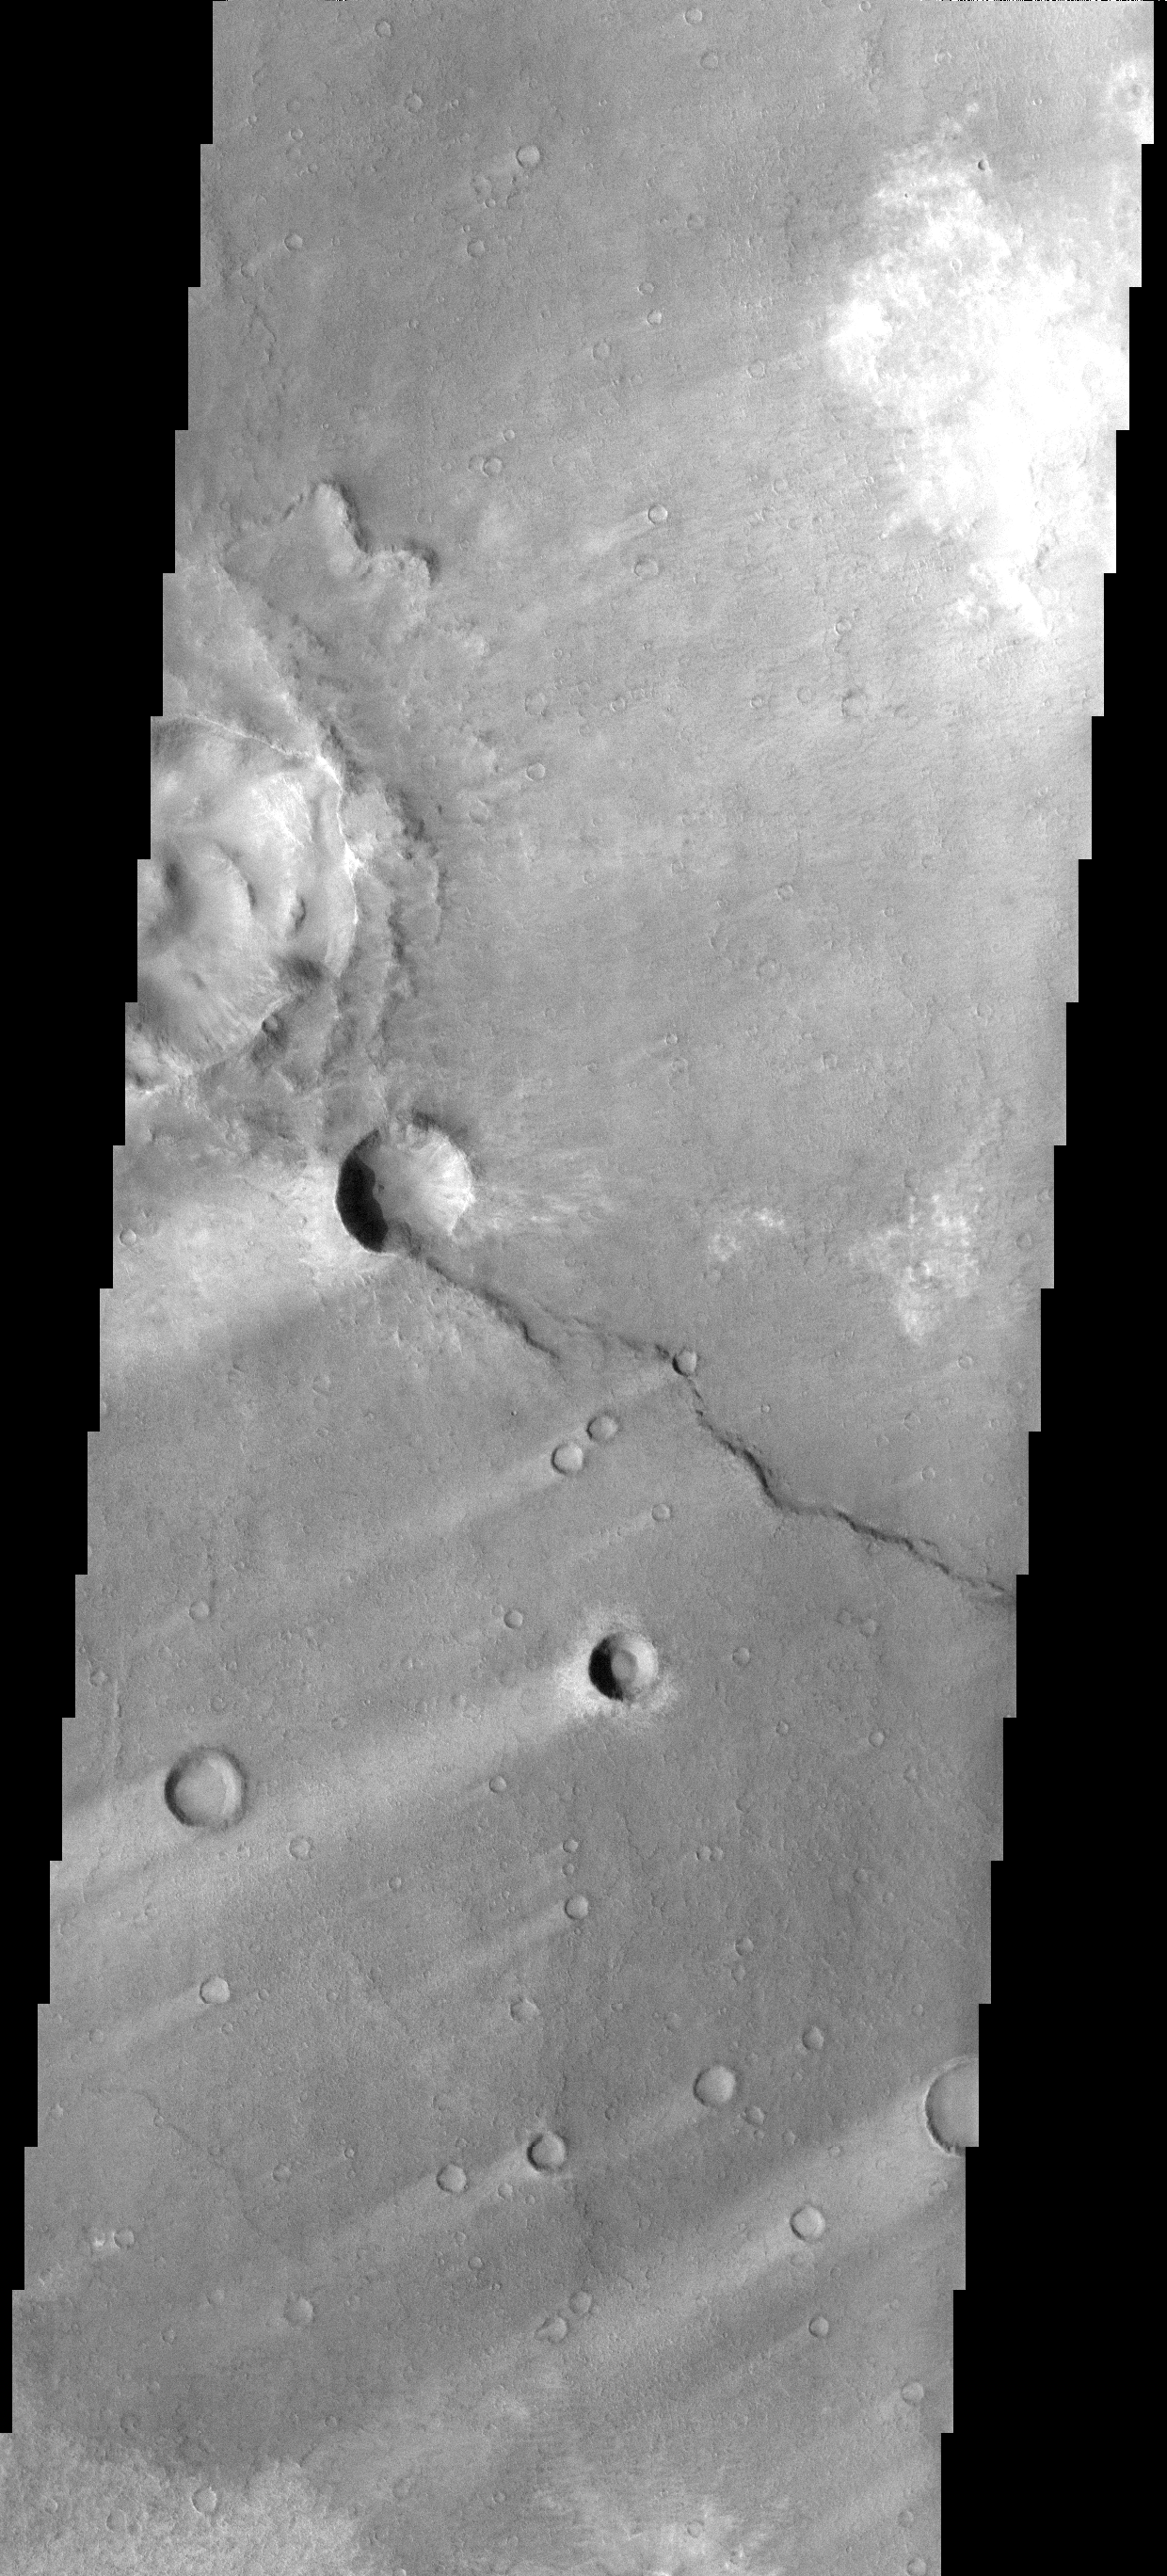

Windstreaks

These windstreaks are located in the southern part of Syrtis major.

Image information: VIS instrument. Latitude 0.1N, Longitude 65.0E. 18 meter/pixel resolution.

Please see the THEMIS Data Citation Note for details on crediting THEMIS images.

Note: this THEMIS visual image has not been radiometrically nor geometrically calibrated for this preliminary release. An empirical correction has been performed to remove instrumental effects. A linear shift has been applied in the cross-track and down-track direction to approximate spacecraft and planetary motion. Fully calibrated and geometrically projected images will be released through the Planetary Data System in accordance with Project policies at a later time.

NASA’s Jet Propulsion Laboratory manages the 2001 Mars Odyssey mission for NASA’s Office of Space Science, Washington, D.C. The Thermal Emission Imaging System (THEMIS) was developed by Arizona State University, Tempe, in collaboration with Raytheon Santa Barbara Remote Sensing. The THEMIS investigation is led by Dr. Philip Christensen at Arizona State University. Lockheed Martin Astronautics, Denver, is the prime contractor for the Odyssey project, and developed and built the orbiter. Mission operations are conducted jointly from Lockheed Martin and from JPL, a division of the California Institute of Technology in Pasadena.

Credit: NASA/JPL/ASU